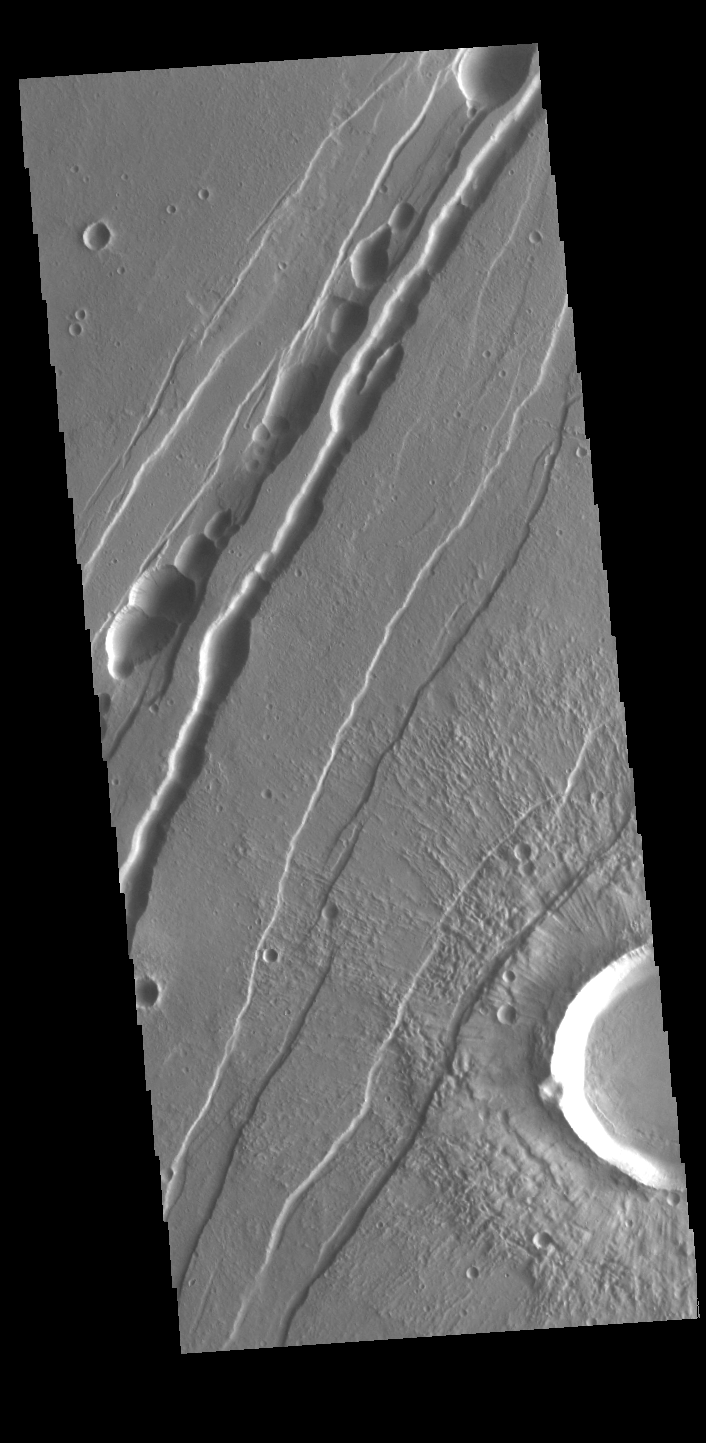

Tractus Catena

This VIS image shows part of Tractus Catena, just one of many north/south trending tectonic graben located south and east of Alba Mons. The features running vertically in the image are part of Tractus Catena. While other graben in the area are identified as fossae (defined as a long, narrow depression), the circular depressions within this graben lead to the descriptor name catena (defined as a chain of craters). In this case the craters are a result of roof collapse into an underlying open space such as a lava tube.

Credit: NASA/JPL-Caltech/ASU